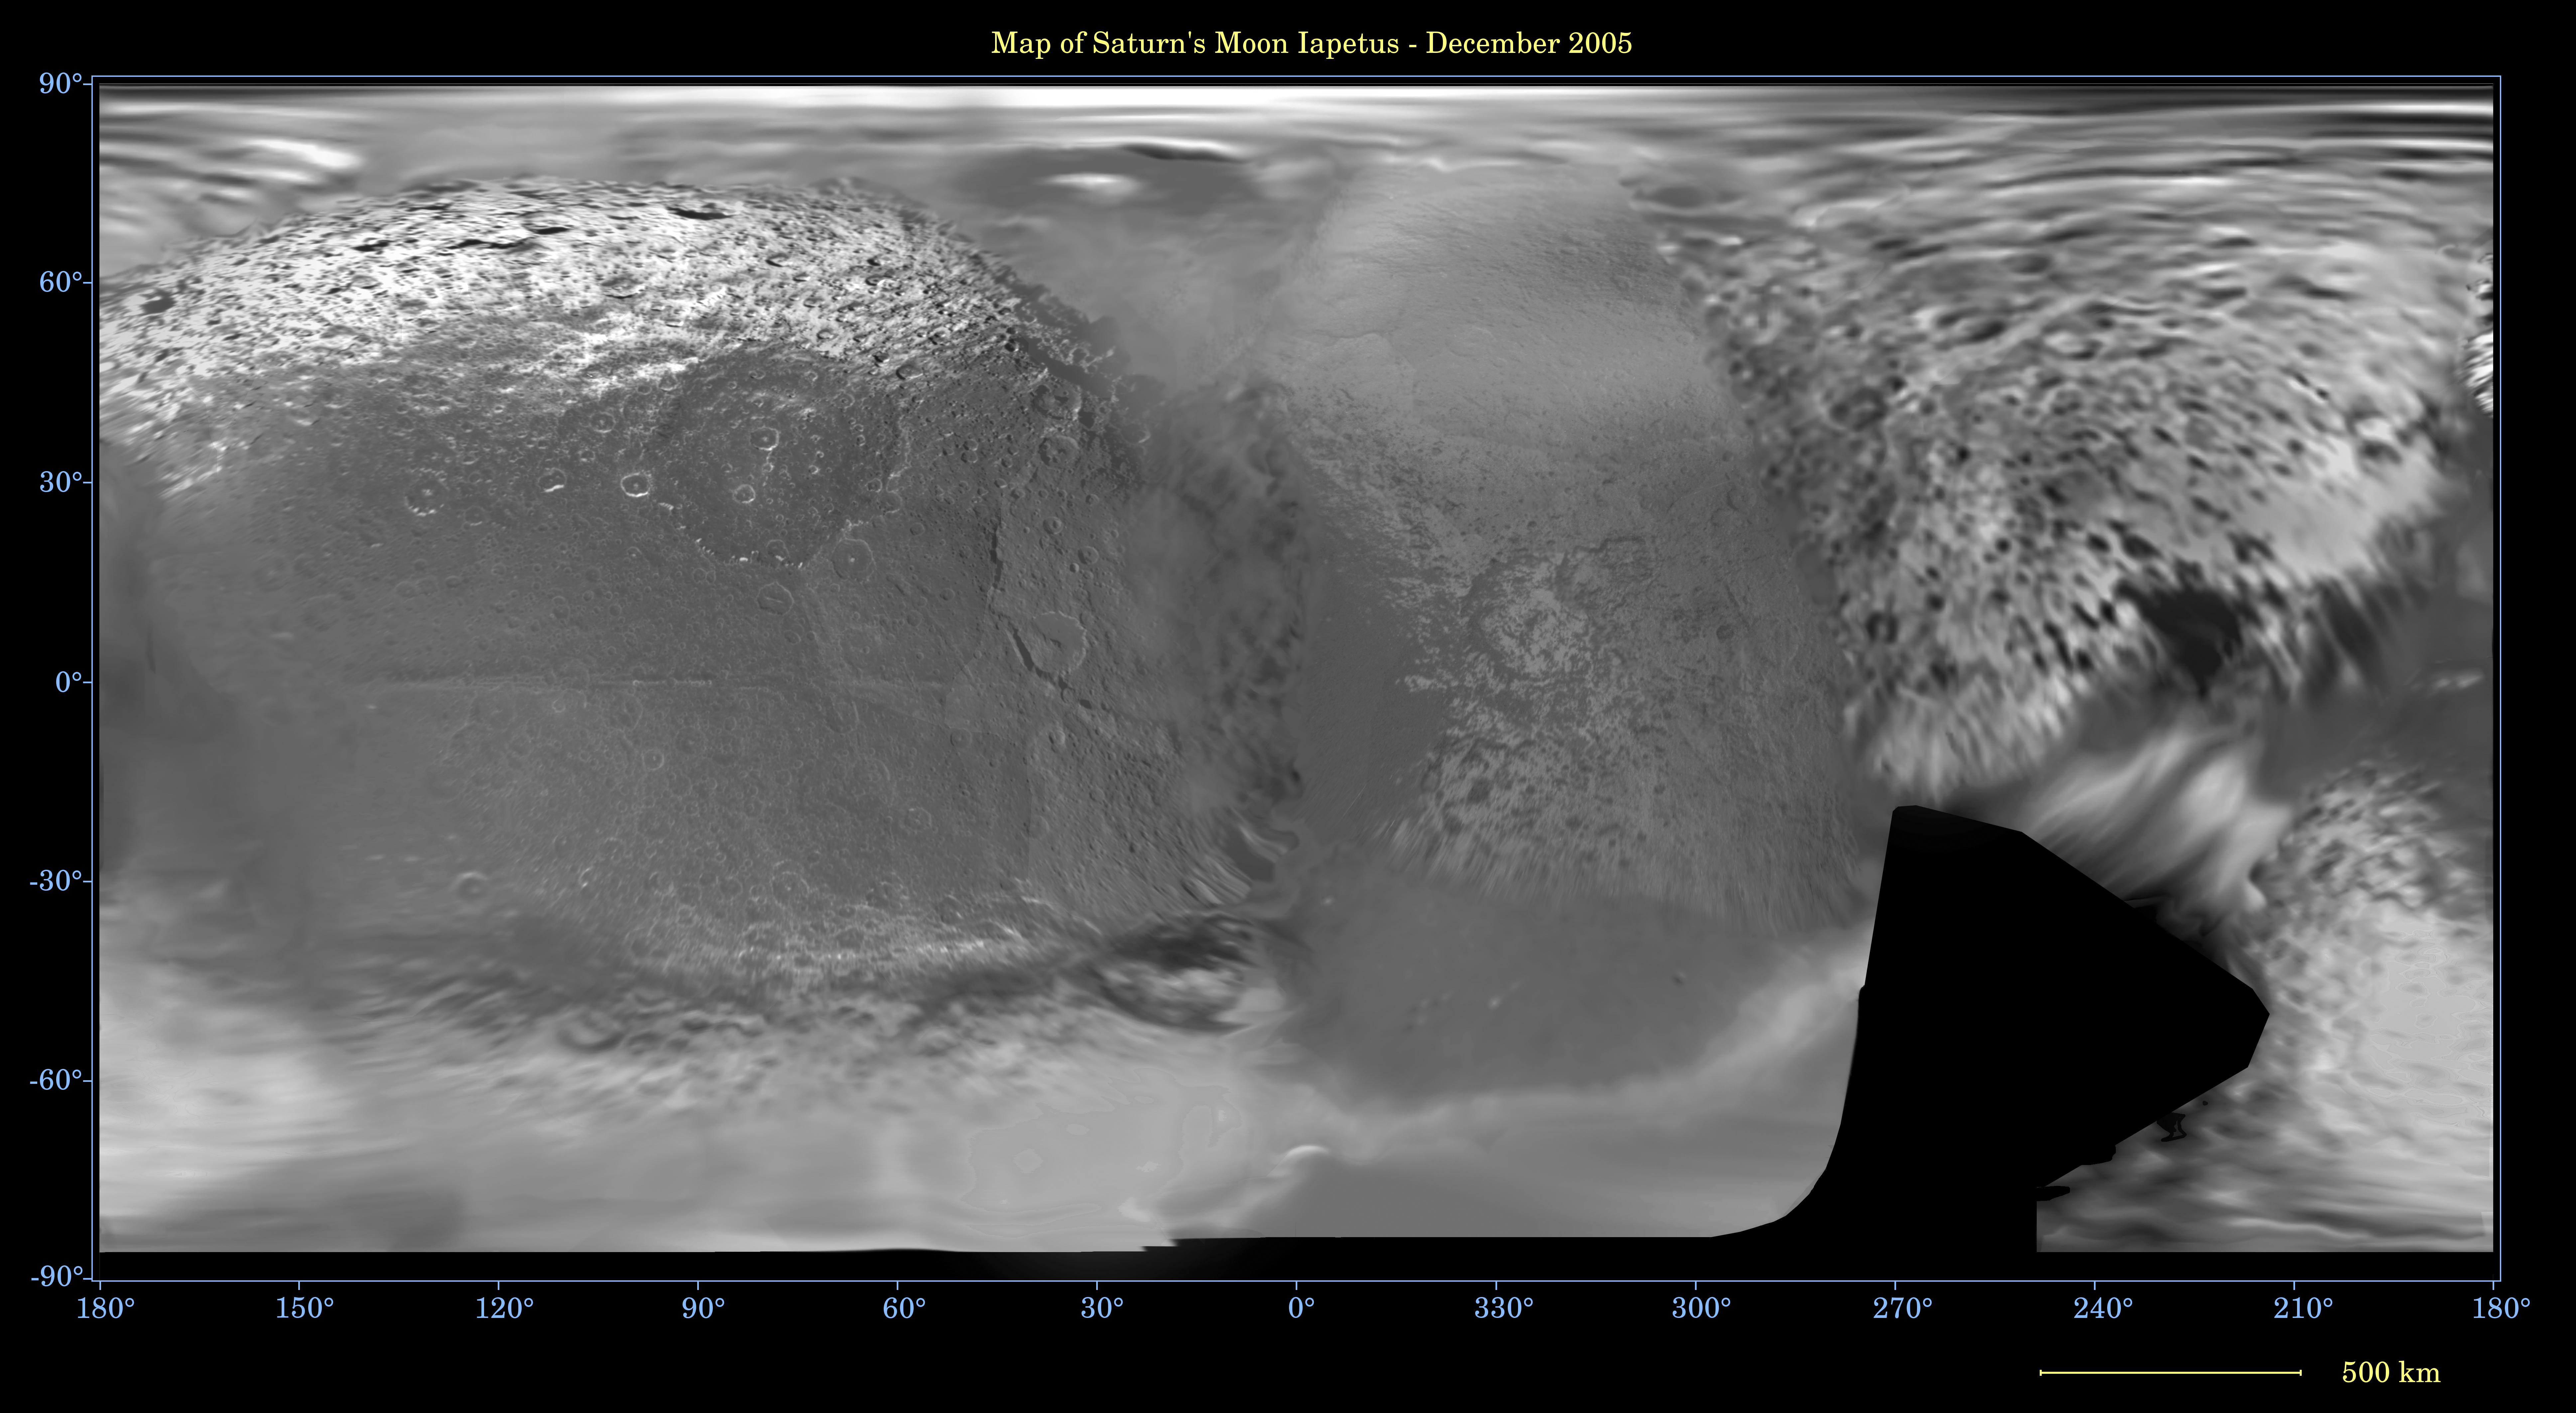

Map of Iapetus — December 2005

This global digital map of Saturn’s moon Iapetus was created using data taken during Cassini and Voyager spacecraft flybys. The map is an equidistant projection and has a scale of 641 meters (2,103 feet) per pixel.

Some territory seen in this map was imaged by Cassini using reflected light from Saturn.

The mean radius of Iapetus used for projection of this map is 735 kilometers (457 miles). The resolution of the map is 20 pixels per degree.

The Cassini-Huygens mission is a cooperative project of NASA, the European Space Agency and the Italian Space Agency. The Jet Propulsion Laboratory, a division of the California Institute of Technology in Pasadena, manages the mission for NASA’s Science Mission Directorate, Washington, D.C. The Cassini orbiter and its two onboard cameras were designed, developed and assembled at JPL. The imaging operations center is based at the Space Science Institute in Boulder, Colo.

Credit: NASA/JPL/Space Science Institute